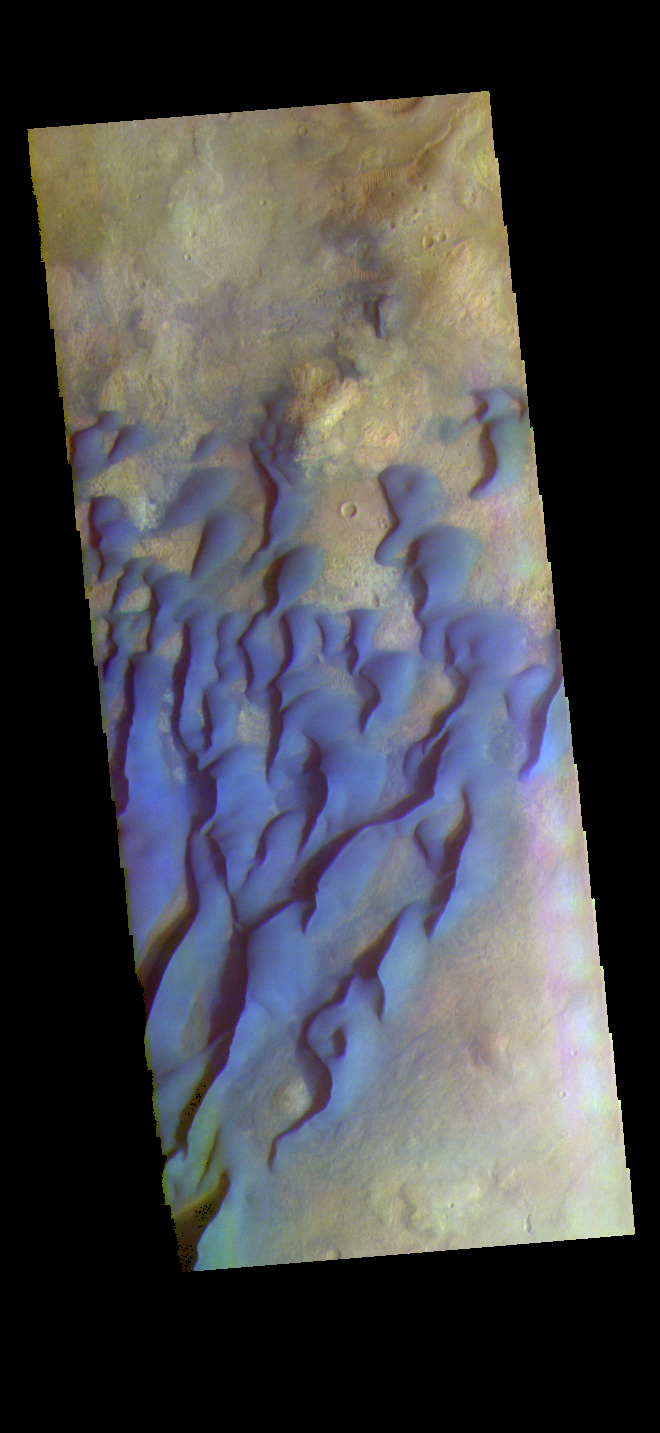

Kaiser Crater Dunes – False Color

The THEMIS VIS camera contains 5 filters. The data from different filters can be combined in multiple ways to create a false color image. These false color images may reveal subtle variations of the surface not easily identified in a single band image. This false color image shows part of the floor of Kaiser Crater. Kaiser Crater is 207 km (129 miles) in diameter and is located in Noachis Terra west of Hellas Planitia. This sand dune field is one of several regions of sand dunes located in the southern part of the crater floor.

With enough wind and sand, sand dunes are formed. Dune morphology typically has a shallow slope on the side the wind is blowing from and a steep face on the other side. The lighter part of the dunes in this image are the steep slopes. Wind blows sand particles up the shallow slope and then the particles ‘fall’ off the crest of the dune down the steep side. With time, the constant wind will move the crest of the dune forward. Depending on the amount of available sand, dunes can grow to large heights and sizes. The dunes in this image are moving west – towards the left side of the image. Dark blue in this false color combination are typically basaltic sand.

The THEMIS VIS camera is capable of capturing color images of the Martian surface using five different color filters. In this mode of operation, the spatial resolution and coverage of the image must be reduced to accommodate the additional data volume produced from using multiple filters. To make a color image, three of the five filter images (each in grayscale) are selected. Each is contrast enhanced and then converted to a red, green, or blue intensity image. These three images are then combined to produce a full color, single image. Because the THEMIS color filters don’t span the full range of colors seen by the human eye, a color THEMIS image does not represent true color. Also, because each single-filter image is contrast enhanced before inclusion in the three-color image, the apparent color variation of the scene is exaggerated. Nevertheless, the color variation that does appear is representative of some change in color, however subtle, in the actual scene. Note that the long edges of THEMIS color images typically contain color artifacts that do not represent surface variation.

Credit: NASA/JPL-Caltech/ASU